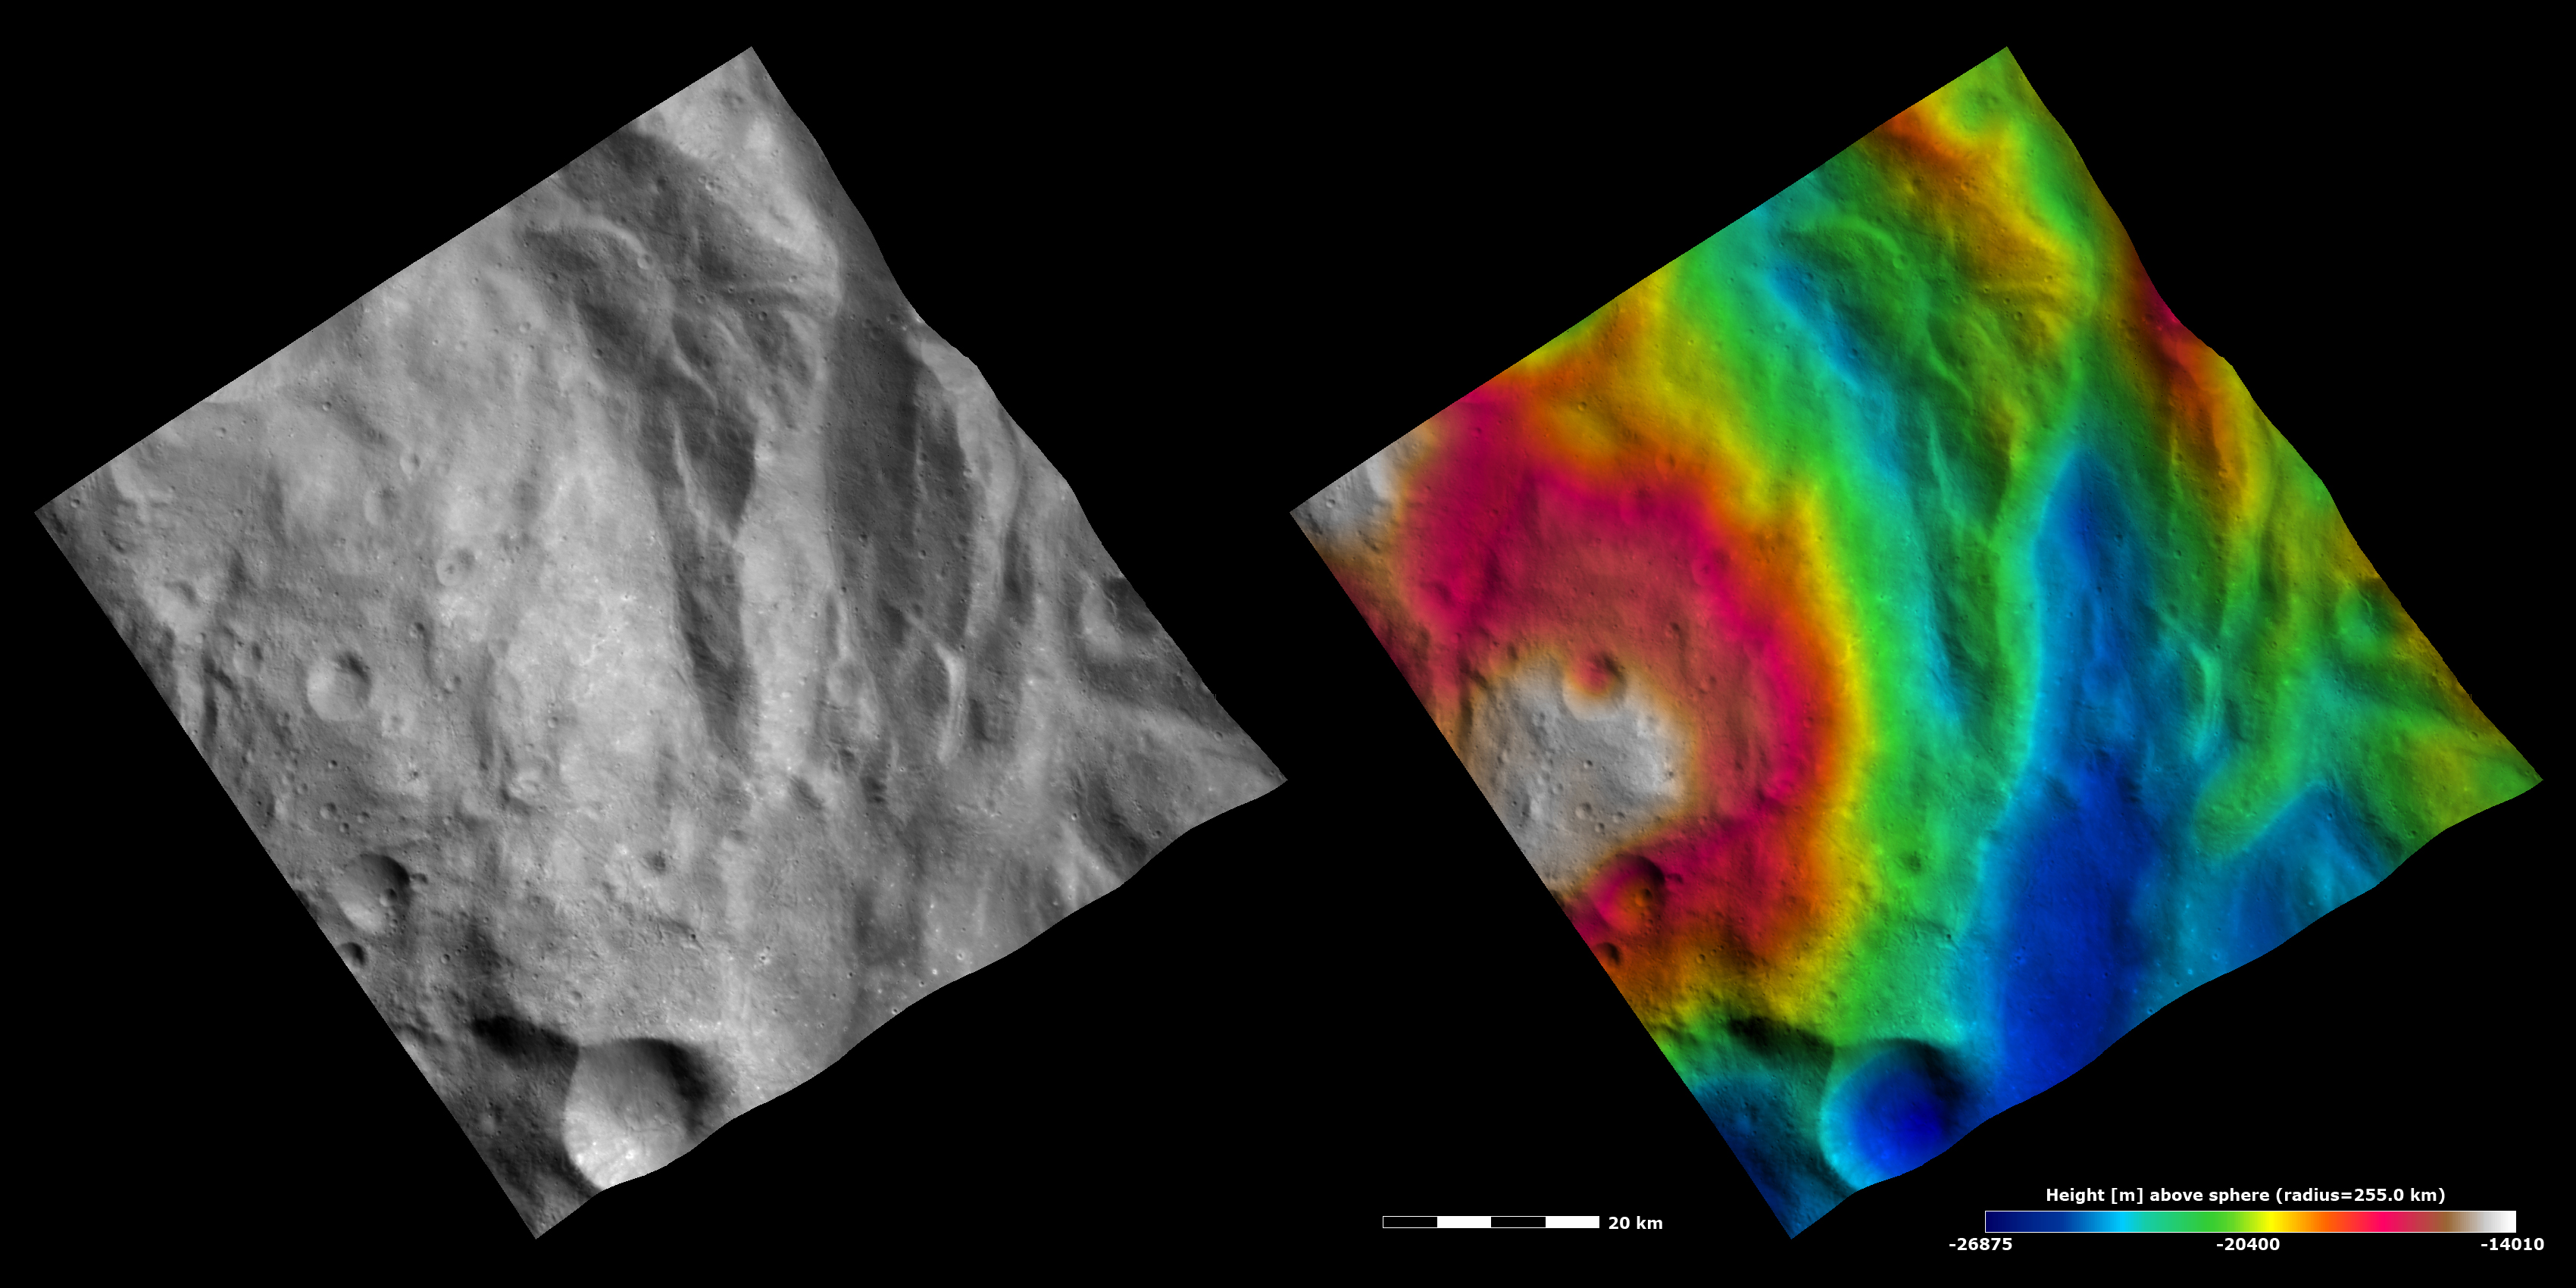

Topography and Albedo Image of Central Complex and Hummocky Terrain

These Dawn FC (framing camera) images show part of Rheasilvia quadrangle in Vesta’s southern hemisphere. The left image is an albedo image, which is taken directly through the clear filter of the FC. Such an image shows the albedo (eg. brightness/ darkness) of the surface. The right image uses the same albedo image as its base but then a color-coded height representation of the topography is overlain onto it. The topography is calculated from a set of images that were observed from different viewing directions, allowing stereo reconstruction. The various colors correspond to the height of the area. The white and red areas in the left of the image are the highest areas and the blue area in the right of the image is the lowest area. The area denoted by the roughly circular white and red areas is the central complex feature of Vesta’s Rheasilvia basin. The high relief of the central complex is much clearer in the topography image than in the albedo image. Also clear in the topography image is the hummocky terrain, which surrounds the central complex feature. This is an undulating terrain, which consists of ridges and grooves. The height differences between the ridges and grooves are clear in the topography image: the grooves are low and colored blue and the ridges are high and colored green, yellow and red.

These images are centered in Vesta’s Rheasilvia quadrangle and the center latitude and longitude of the image is 73.4°S, 297.0°E. NASA’s Dawn spacecraft obtained this image with its framing camera on October 25th 2011. This image was taken through the camera’s clear filter. The distance to the surface of Vesta is 700 km and the image has a resolution of about 60 meters per pixel. This image was acquired during the HAMO (High Altitude Mapping Orbit) phase of the mission. The images are lambert-azimuthal map projected.

The Dawn mission to Vesta and Ceres is managed by NASA’s Jet Propulsion Laboratory, a division of the California Institute of Technology in Pasadena, for NASA’s Science Mission Directorate, Washington D.C. UCLA is responsible for overall Dawn mission science. Dawn’s VIR was provided by ASI, the Italian Space Agency and is managed by INAF, Italy’s National Institute for Astrophysics, in collaboration with Selex Galileo, where it was built.

Credit: NASA/JPL-Caltech/UCLA/MPS/DLR/IDA